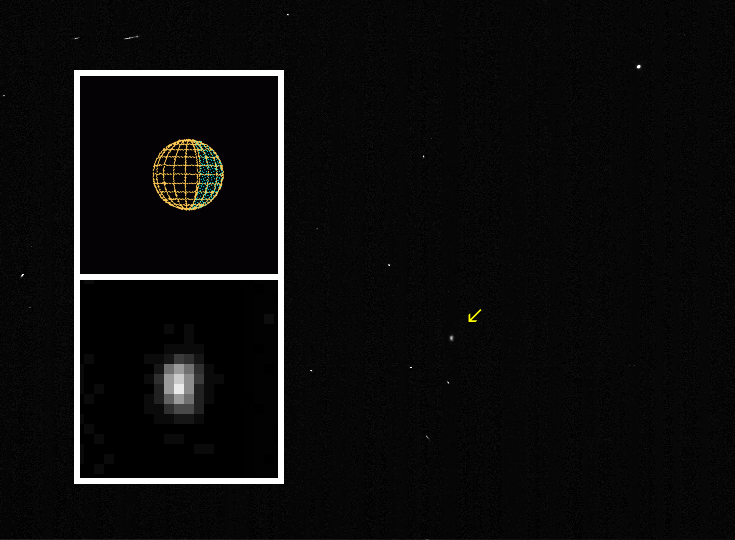

Himalia, a Small Moon of Jupiter

NASA’s Cassini spacecraft captured images of Himalia, the brightest of Jupiter’s outer moons, on Dec. 19, 2000, from a distance of 4.4 million kilometers (2.7 million miles).

This near-infrared image, with a resolution of about 27 kilometers (17 miles) per pixel, indicates that the side of Himalia facing the spacecraft is roughly 160 kilometers (100 miles) in the up-down direction. Himalia probably has a non-spherical shape. Scientists believe it is a body captured into orbit around Jupiter, most likely an irregularly shaped asteroid.

In the main frame, an arrow indicates Himalia. North is up. The inset shows the little moon magnified by a factor of 10, plus a graphic indicating Himalia’s size and the direction of lighting (with sunlight coming from the left). Cassini’s pictures of Himalia were taken during a brief period when Cassini’s attitude was stabilized by thrusters instead of by a steadier reaction-wheel system. No spacecraft or telescope had previously shown any of Jupiter’s outer moons as more than a star-like single dot.

Cassini is a cooperative project of NASA, the European Space Agency and the Italian Space Agency. The Jet Propulsion Laboratory, a division of the California Institute of Technology in Pasadena, manages the Cassini mission for NASA’s Office of Space Science, Washington, D.C.

Credit: NASA/JPL/University of Arizona